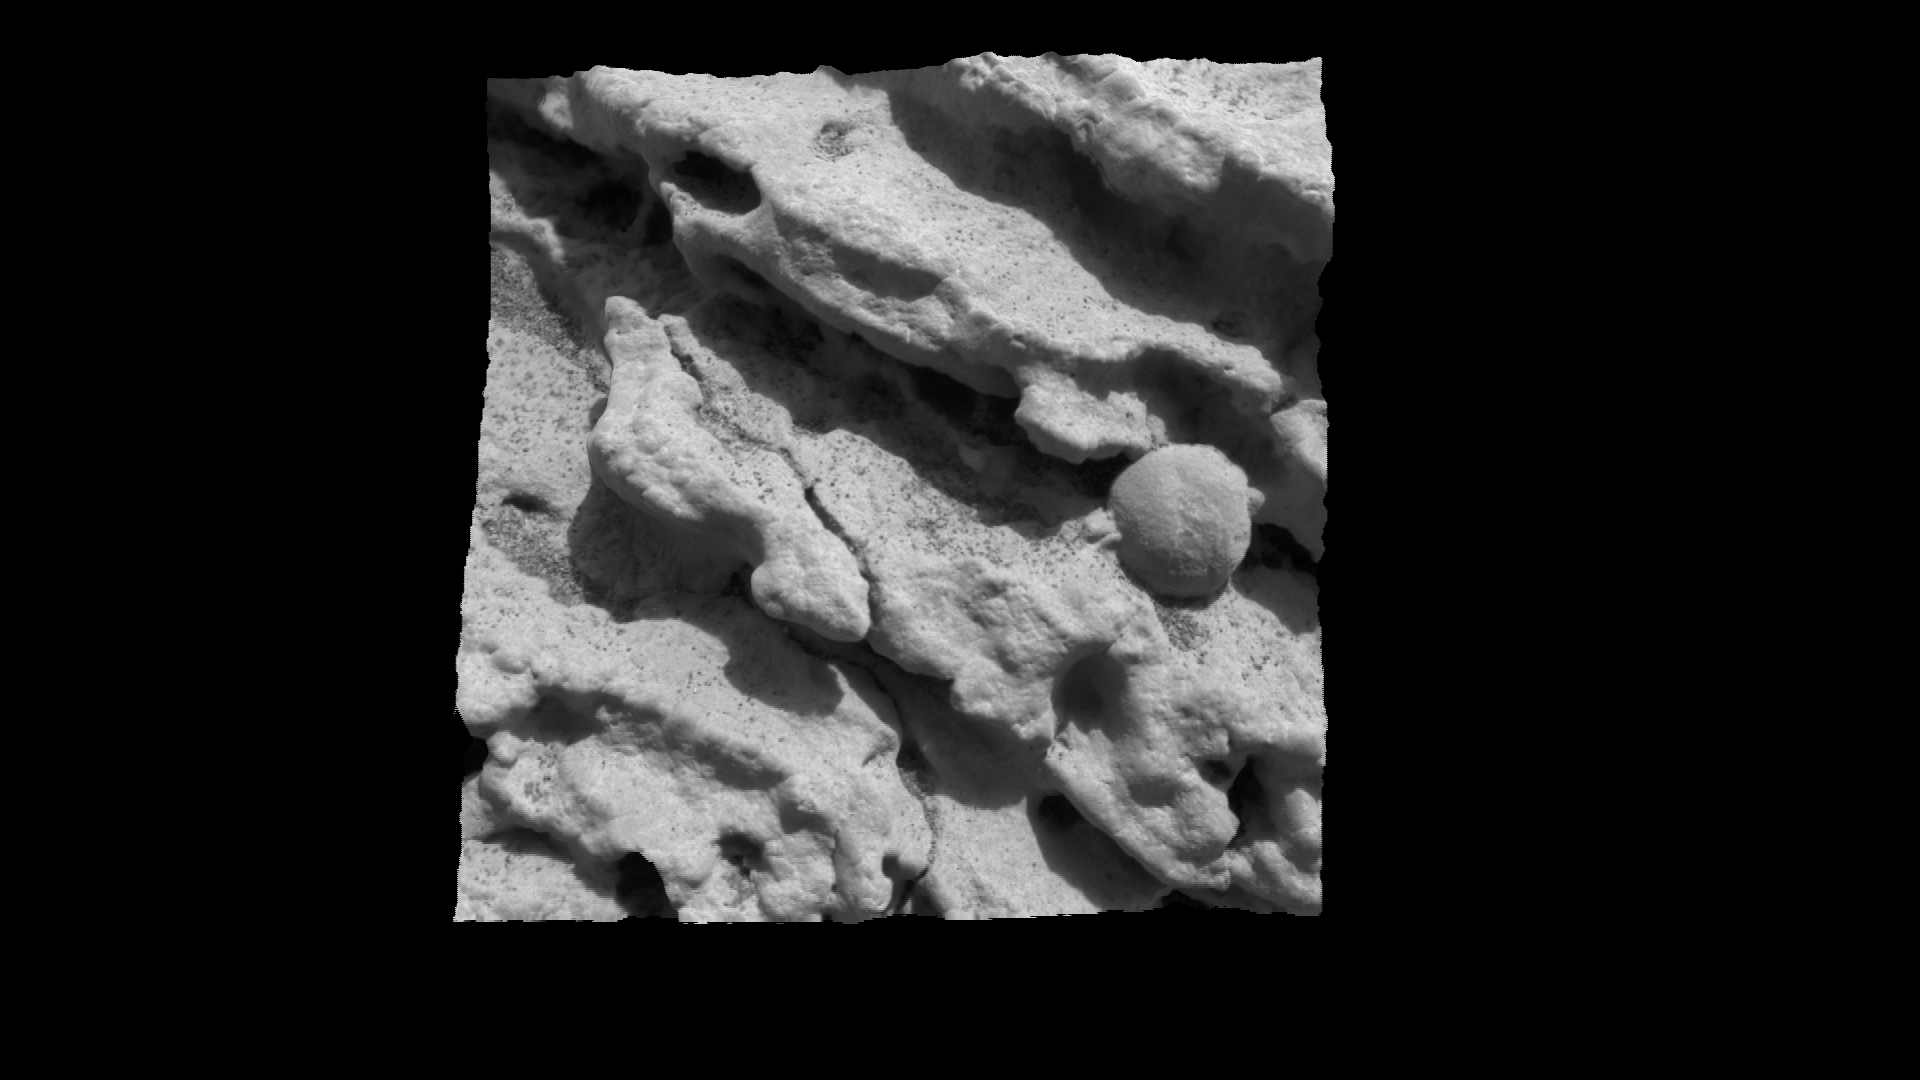

A Sharp Look at Robert E

This sharp, high-resolution image shows a rock target dubbed “Robert E,” on a rock called Stone Mountain at Meridiani Planum, Mars. It is one of the highest-resolution images ever taken while looking at a rock on another planet. Scientists are studying this area, which measures 3 centimeters (1.2 inches) across, for clues about how the rock formed. The image was created by merging five separate images taken at varying distances from the target by the microscopic imager, an instrument located on the Mars Exploration Rover Opportunity’s instrument deployment device, or “arm.”

Credit: NASA/JPL/Cornell/US Geological Survey